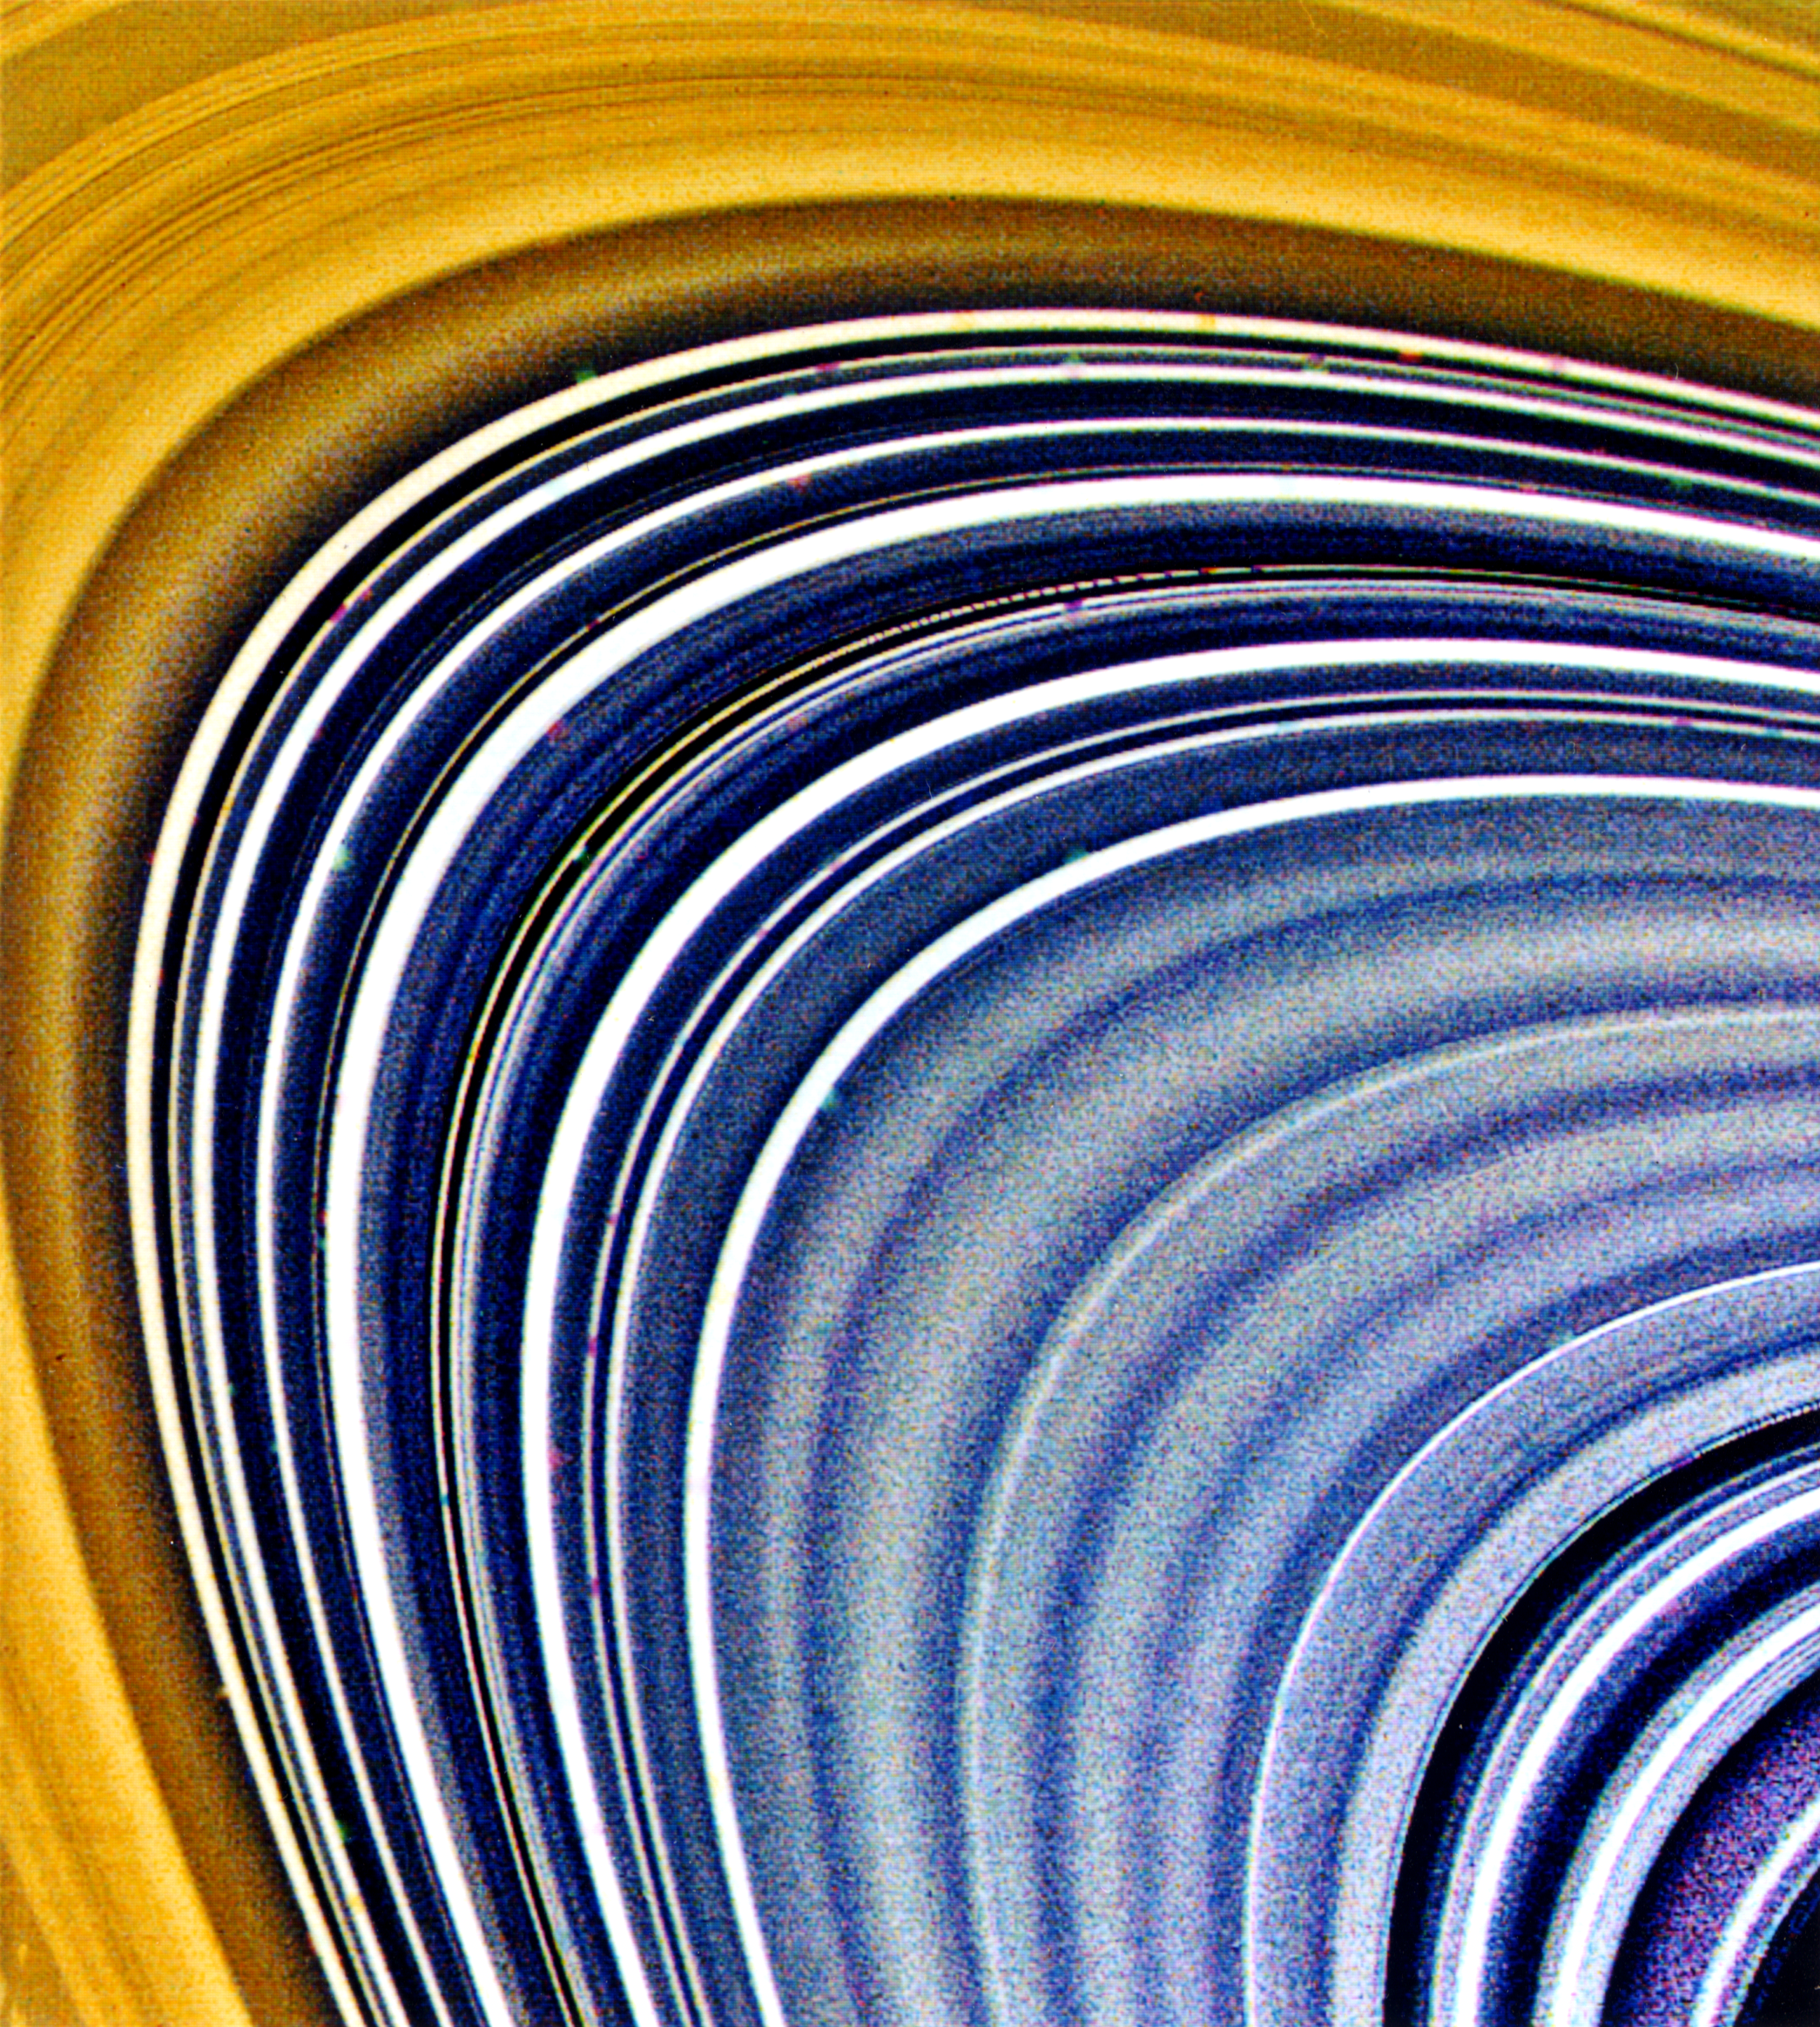

Saturn’s B and C-rings

This view focusing on Saturn’s C-ring (and to a lesser extent, the B-ring at top and left) was compiled from three separate images taken through ultraviolet, clear and green filters. On Aug. 23, when it acquired these frames, Voyager 2 was 2.7 million kilometers (1.7 million miles) from the planet. More than 60 bright and dark ringlets are evident here; the small, bland squares are caused by the removal of reseau (reference) marks during processing. In general, C-ring material is very bland and gray, the color of dirty ice. Color differences between this ring and the B-ring indicate differing surface compositions for the material composing these complex structures.

JPL manages the Voyager project for NASA’s Office of Space Science.

Credit: NASA/JPL